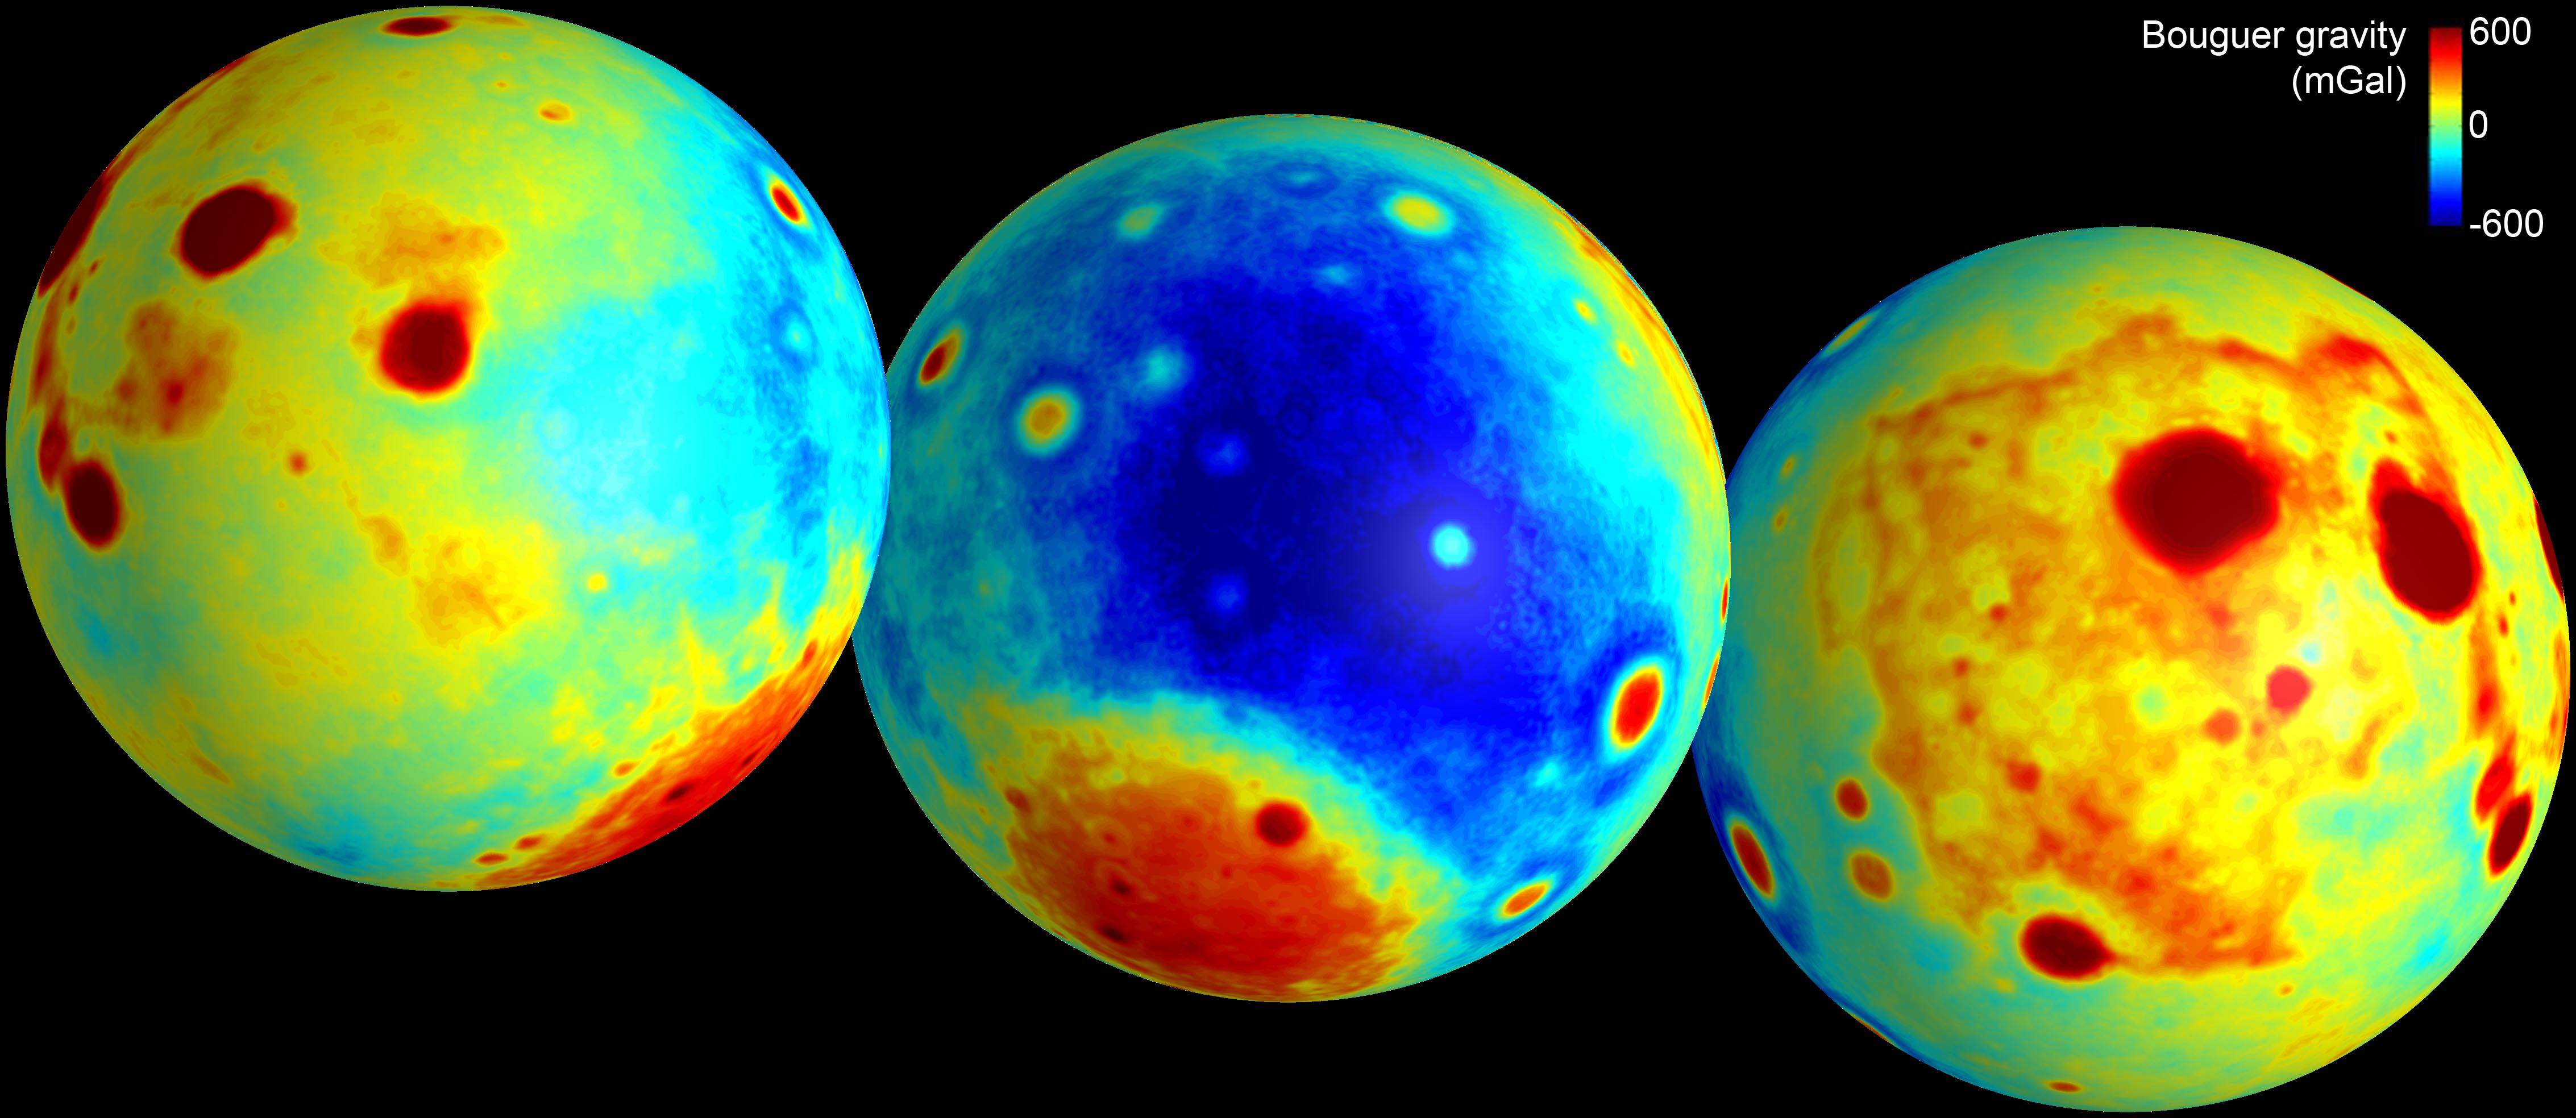

Gravity of the Moon’s Crust

These maps of the moon show the “Bouguer” gravity anomalies as measured by NASA’s GRAIL mission. Bouguer gravity is what remains from the gravity field when the attraction of surface topography is removed, and therefore represents mass anomalies inside the moon due to either variations in crustal thickness or crust or mantle density.

Red areas have stronger gravity, while blue areas have weaker gravity.

NASA’s Jet Propulsion Laboratory in Pasadena, Calif., manages the GRAIL mission for NASA’s Science Mission Directorate in Washington. The Massachusetts Institute of Technology, Cambridge, is home to the mission’s principal investigator, Maria Zuber. GRAIL is part of the Discovery Program managed at NASA’s Marshall Space Flight Center in Huntsville, Ala. Lockheed Martin Space Systems in Denver built the spacecraft. The California Institute of Technology in Pasadena manages JPL for NASA.

Credit: NASA/JPL-Caltech/CSM